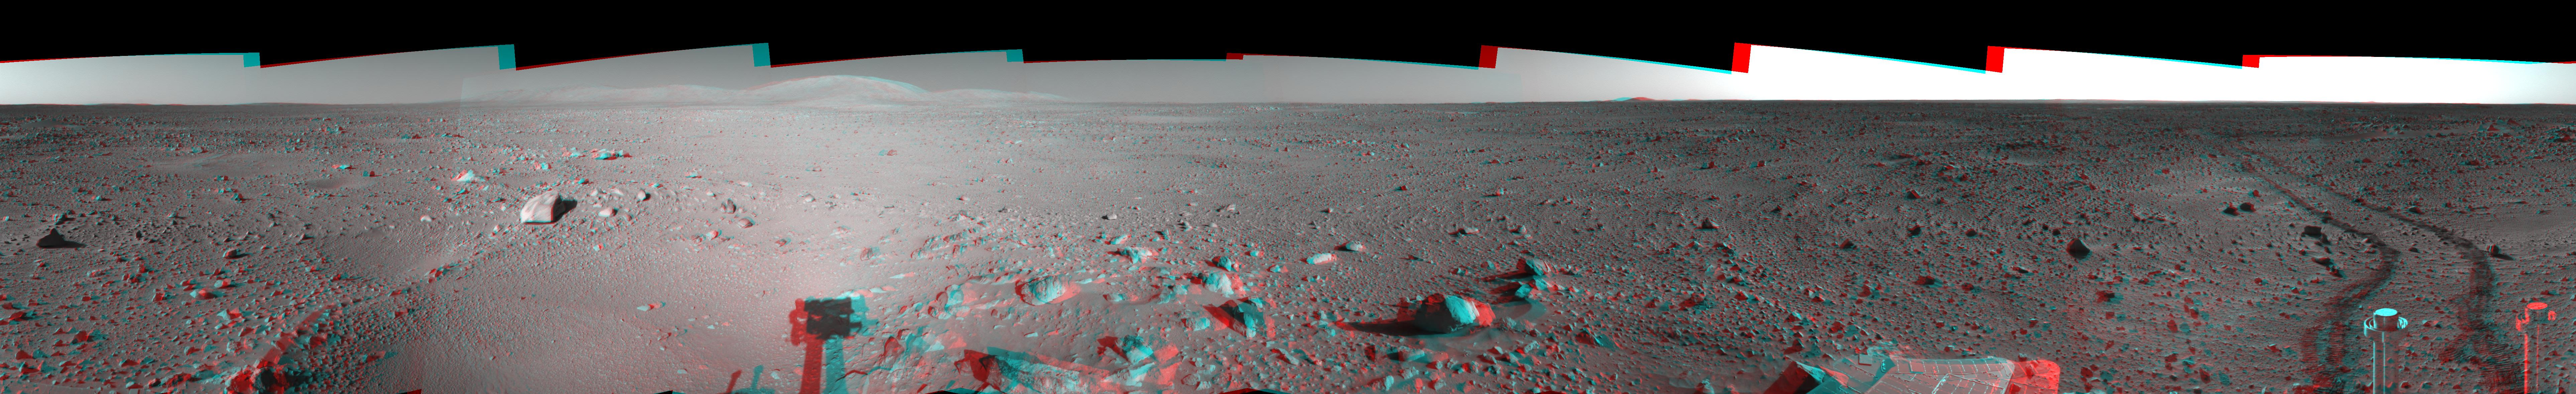

Spirit’s View on Sol 142 (3-D)

This 360-degree stereo anaglyph of the terrain surrounding NASA’s Mars Exploration Rover Spirit on the 142nd martian day of the rover’s mission inside Gusev Crater, on May 27, 2004, was assembled from images taken by Spirit’s navigation camera. The rover’s position is Site A55. The view is presented in a cylindrical-perspective projection with geometrical seam correction.

See PIA06027 for left eye view and PIA06028 for right eye view of this 3-D cylindrical-perspective projection.

Credit: NASA/JPL